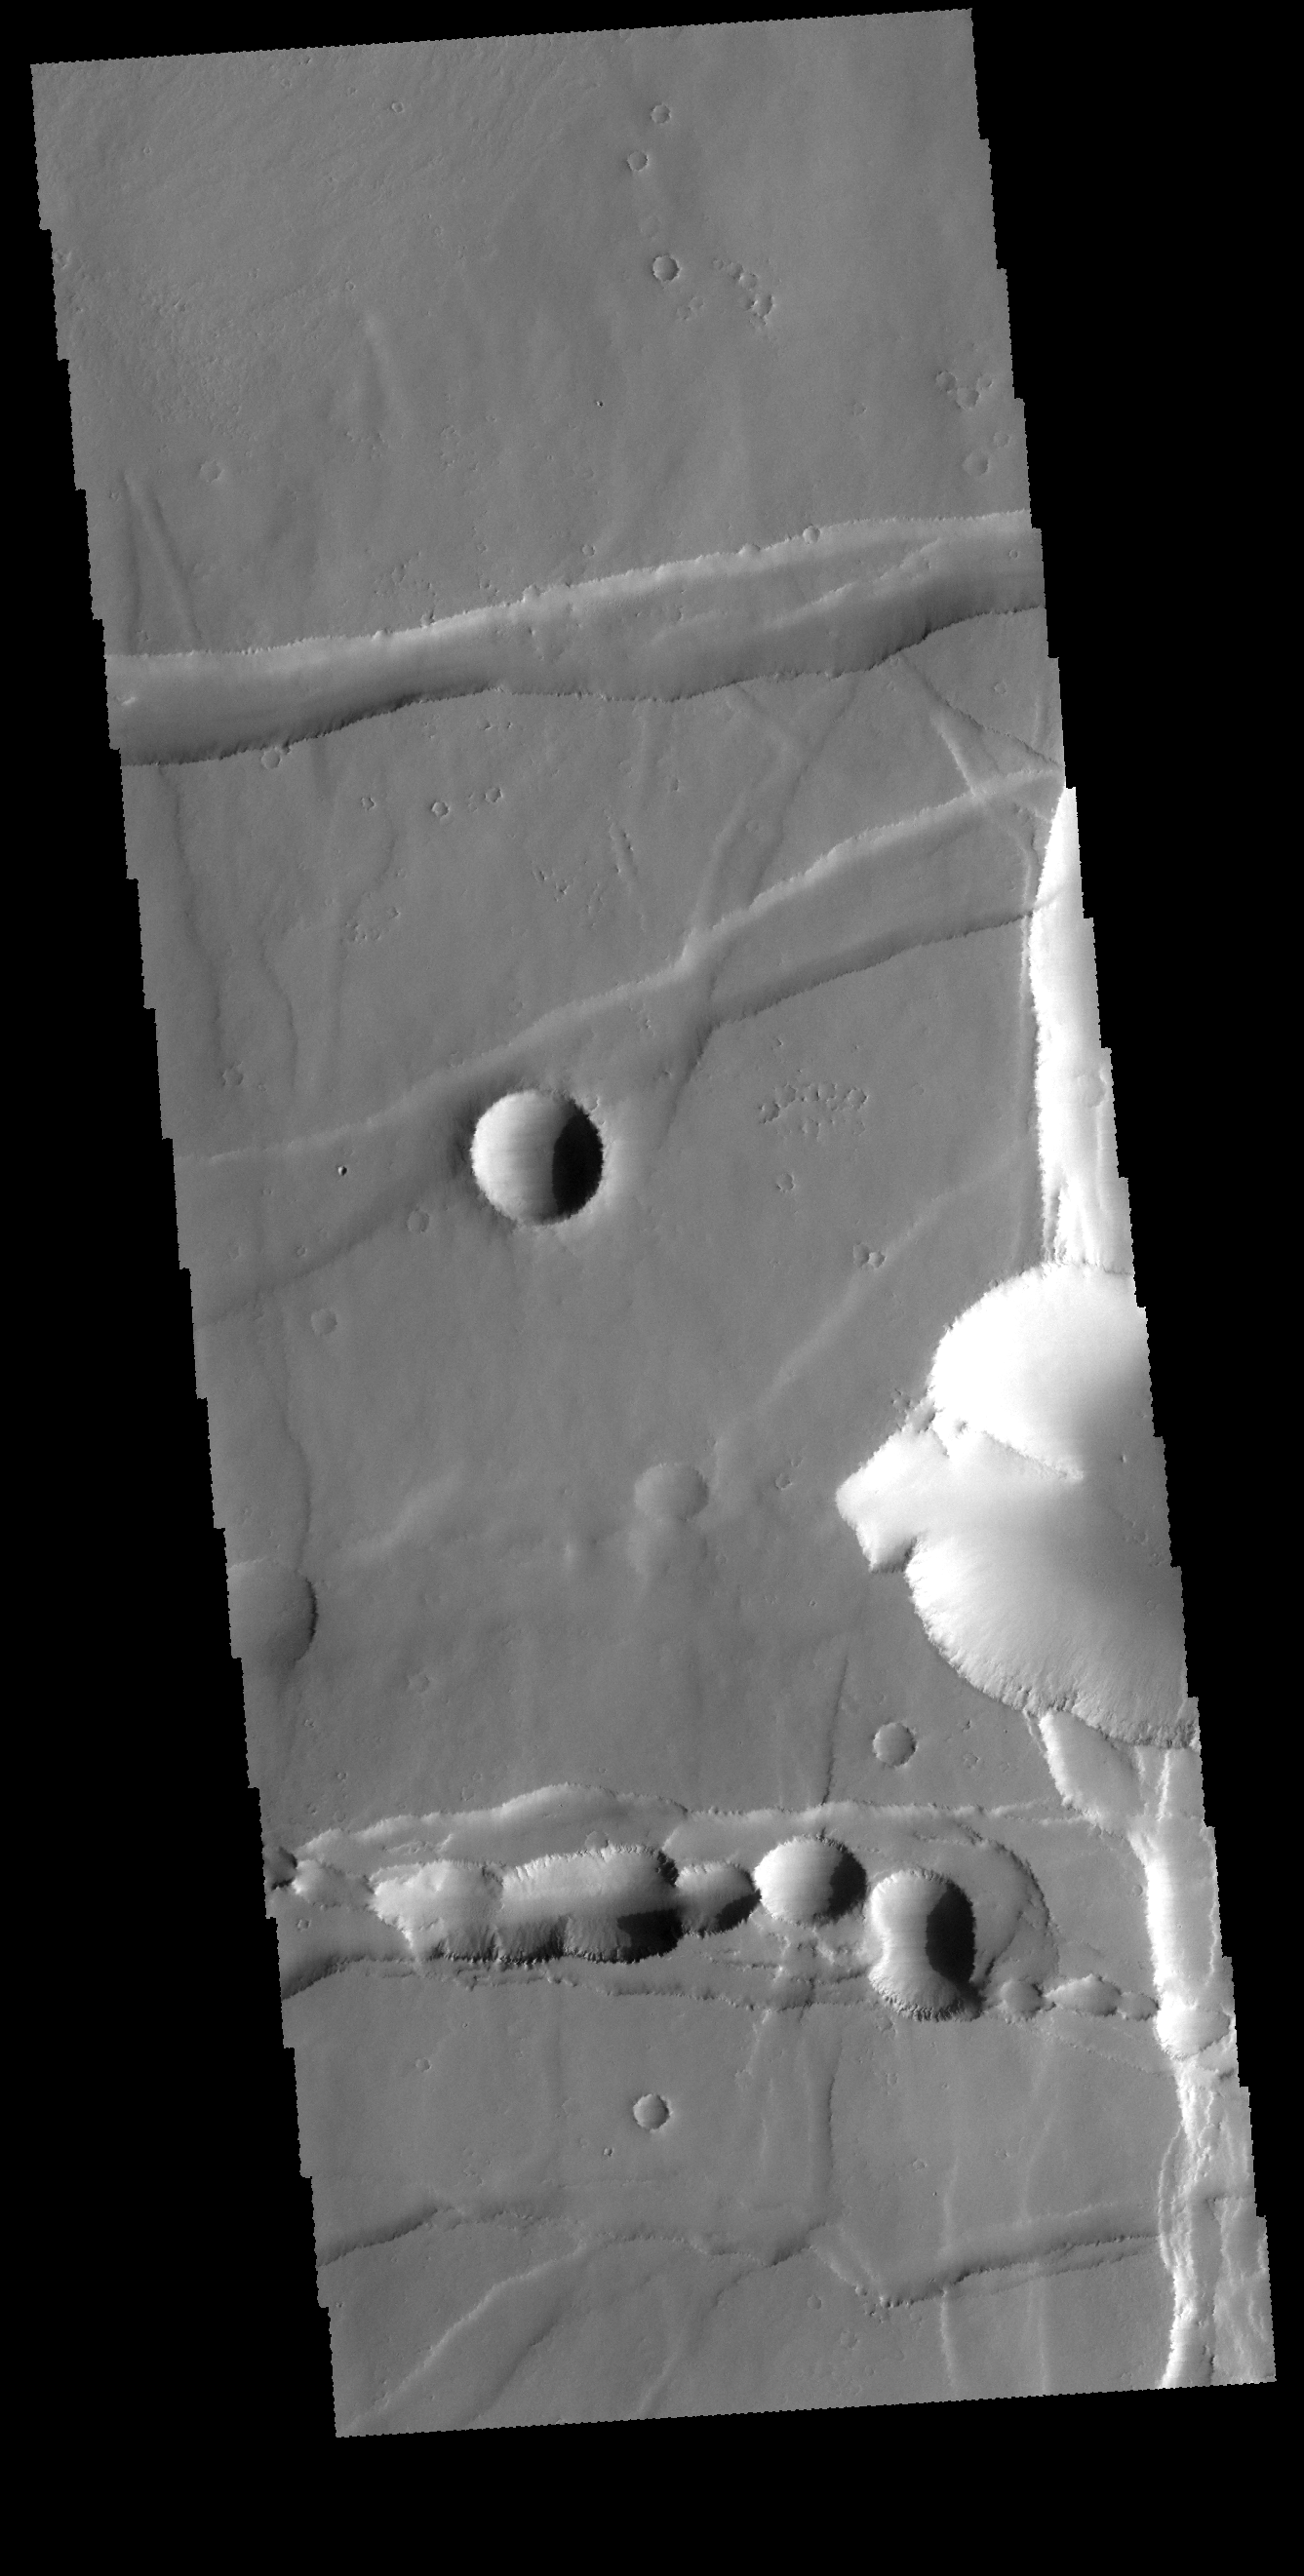

Noctis Labyrinthus

This VIS image shows some of the graben which form Noctis Labyrinthus. Graben are formed when pairs of faults cause the material between them to move downward, creating the linear trough. The circular features in the graben near the bottom of the image are thought to form from collapse of surface materials in free space created by lava tubes that flowed within the pre-existing graben.

Credit: NASA/JPL-Caltech/ASU